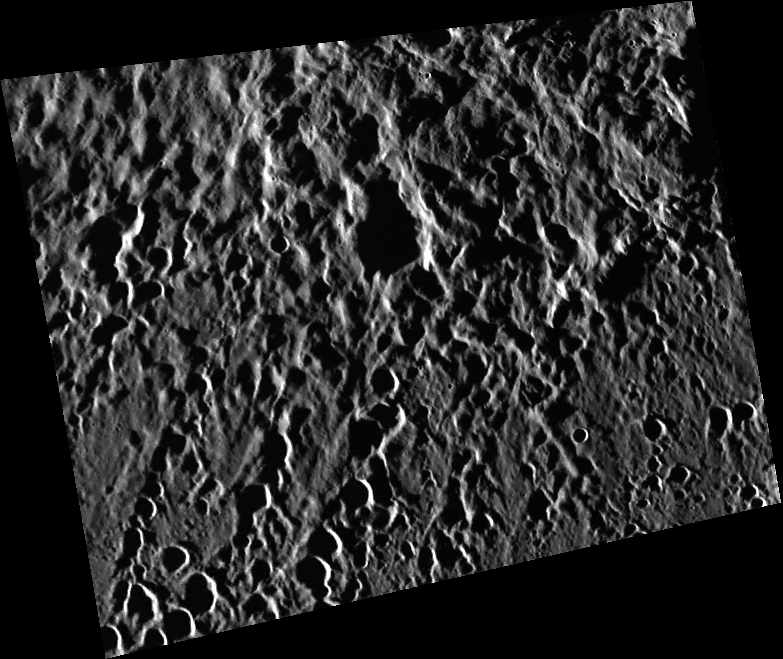

Abedin’s Ejecta

The long shadows created near the terminator accentuate the topography of Abedin’s continuous ejecta blanket and secondary crater chains.

This image was acquired as part of MDIS’s high-resolution surface morphology base map. The surface morphology base map will cover more than 90% of Mercury’s surface with an average resolution of 250 meters/pixel (0.16 miles/pixel or 820 feet/pixel). Images acquired for the surface morphology base map typically have off-vertical Sun angles (i.e., high incidence angles) and visible shadows so as to reveal clearly the topographic form of geologic features.

On March 17, 2011 (March 18, 2011, UTC), MESSENGER became the first spacecraft ever to orbit the planet Mercury. The mission is currently in its commissioning phase, during which spacecraft and instrument performance are verified through a series of specially designed checkout activities. In the course of the one-year primary mission, the spacecraft’s seven scientific instruments and radio science investigation will unravel the history and evolution of the Solar System’s innermost planet. Visit the Why Mercury? section of this website to learn more about the science questions that the MESSENGER mission has set out to answer.

Date acquired:

April 29, 2011

Image Mission Elapsed Time (MET):

212547521

Image ID:

190002

Instrument:

Wide Angle Camera (WAC) of the Mercury Dual Imaging System (MDIS)

WAC filter:

7 (748 nanometers)

Center Latitude:

59.26°

Center Longitude:

349.5° E

Resolution:

151 meters/pixel

Scale:

This image is approximately 100 km (62 mi) across.

Incidence Angle:

84.5°

Emission Angle:

37.7°

Phase Angle:

122.2°

These images are from MESSENGER, a NASA Discovery mission to conduct the first orbital study of the innermost planet, Mercury. For information regarding the use of images, see the MESSENGER image use policy.

Credit: NASA/Johns Hopkins University Applied Physics Laboratory/Carnegie Institution of Washington